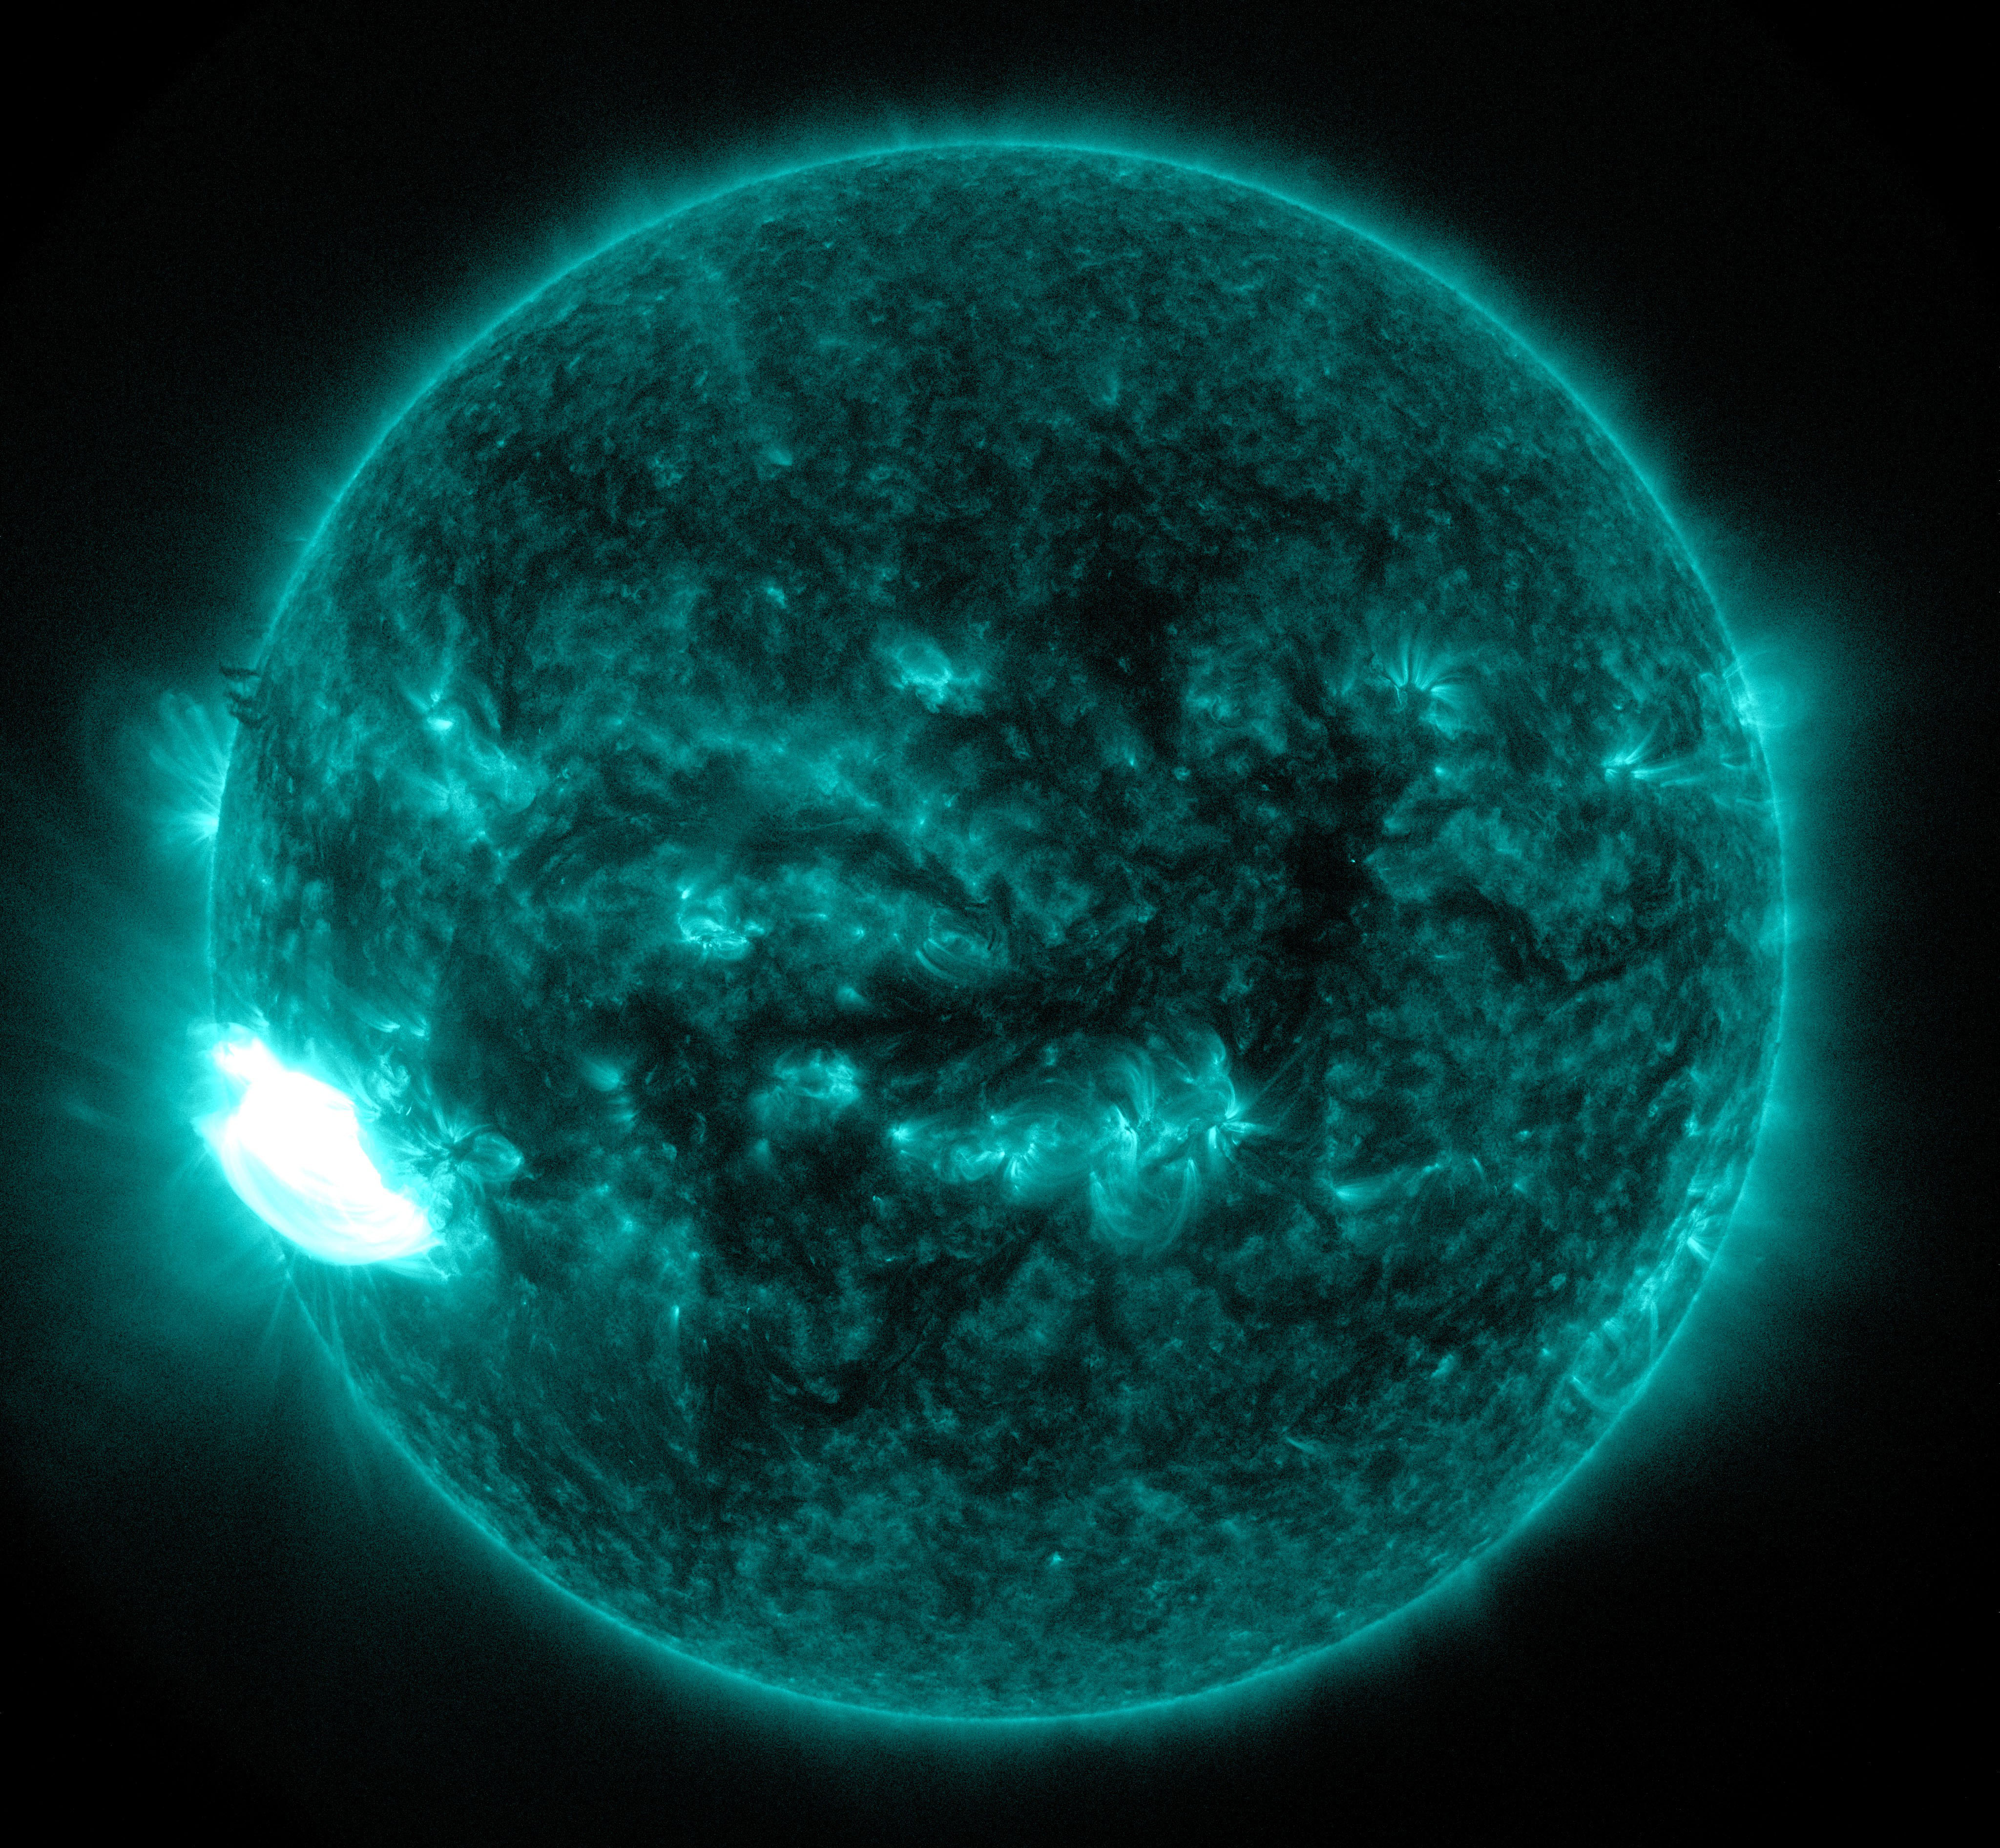

NASA's SDO Observes an X-class Solar Flare

The sun emitted a significant solar flare, peaking at 1:01 a.m. EDT on Oct. 19, 2014. NASA's Solar Dynamics Observatory, which is always observing the sun, captured an image of the event. Solar flares are powerful bursts of radiation. Harmful radiation from a flare cannot pass through Earth's atmosphere to physically affect humans on the ground, however -- when intense enough -- they can disturb the atmosphere in the layer where GPS and communications signals travel. To see how this event may affect Earth, please visit NOAA's Space Weather Prediction Center at spaceweather.gov, the U.S. government's official source for space weather forecasts, alerts, watches and warnings. This flare is classified as an X1.1-class flare. X-class denotes the most intense flares, while the number provides more information about its strength. An X2 is twice as intense as an X1, an X3 is three times as intense, etc.

Credit: NASA/SDO